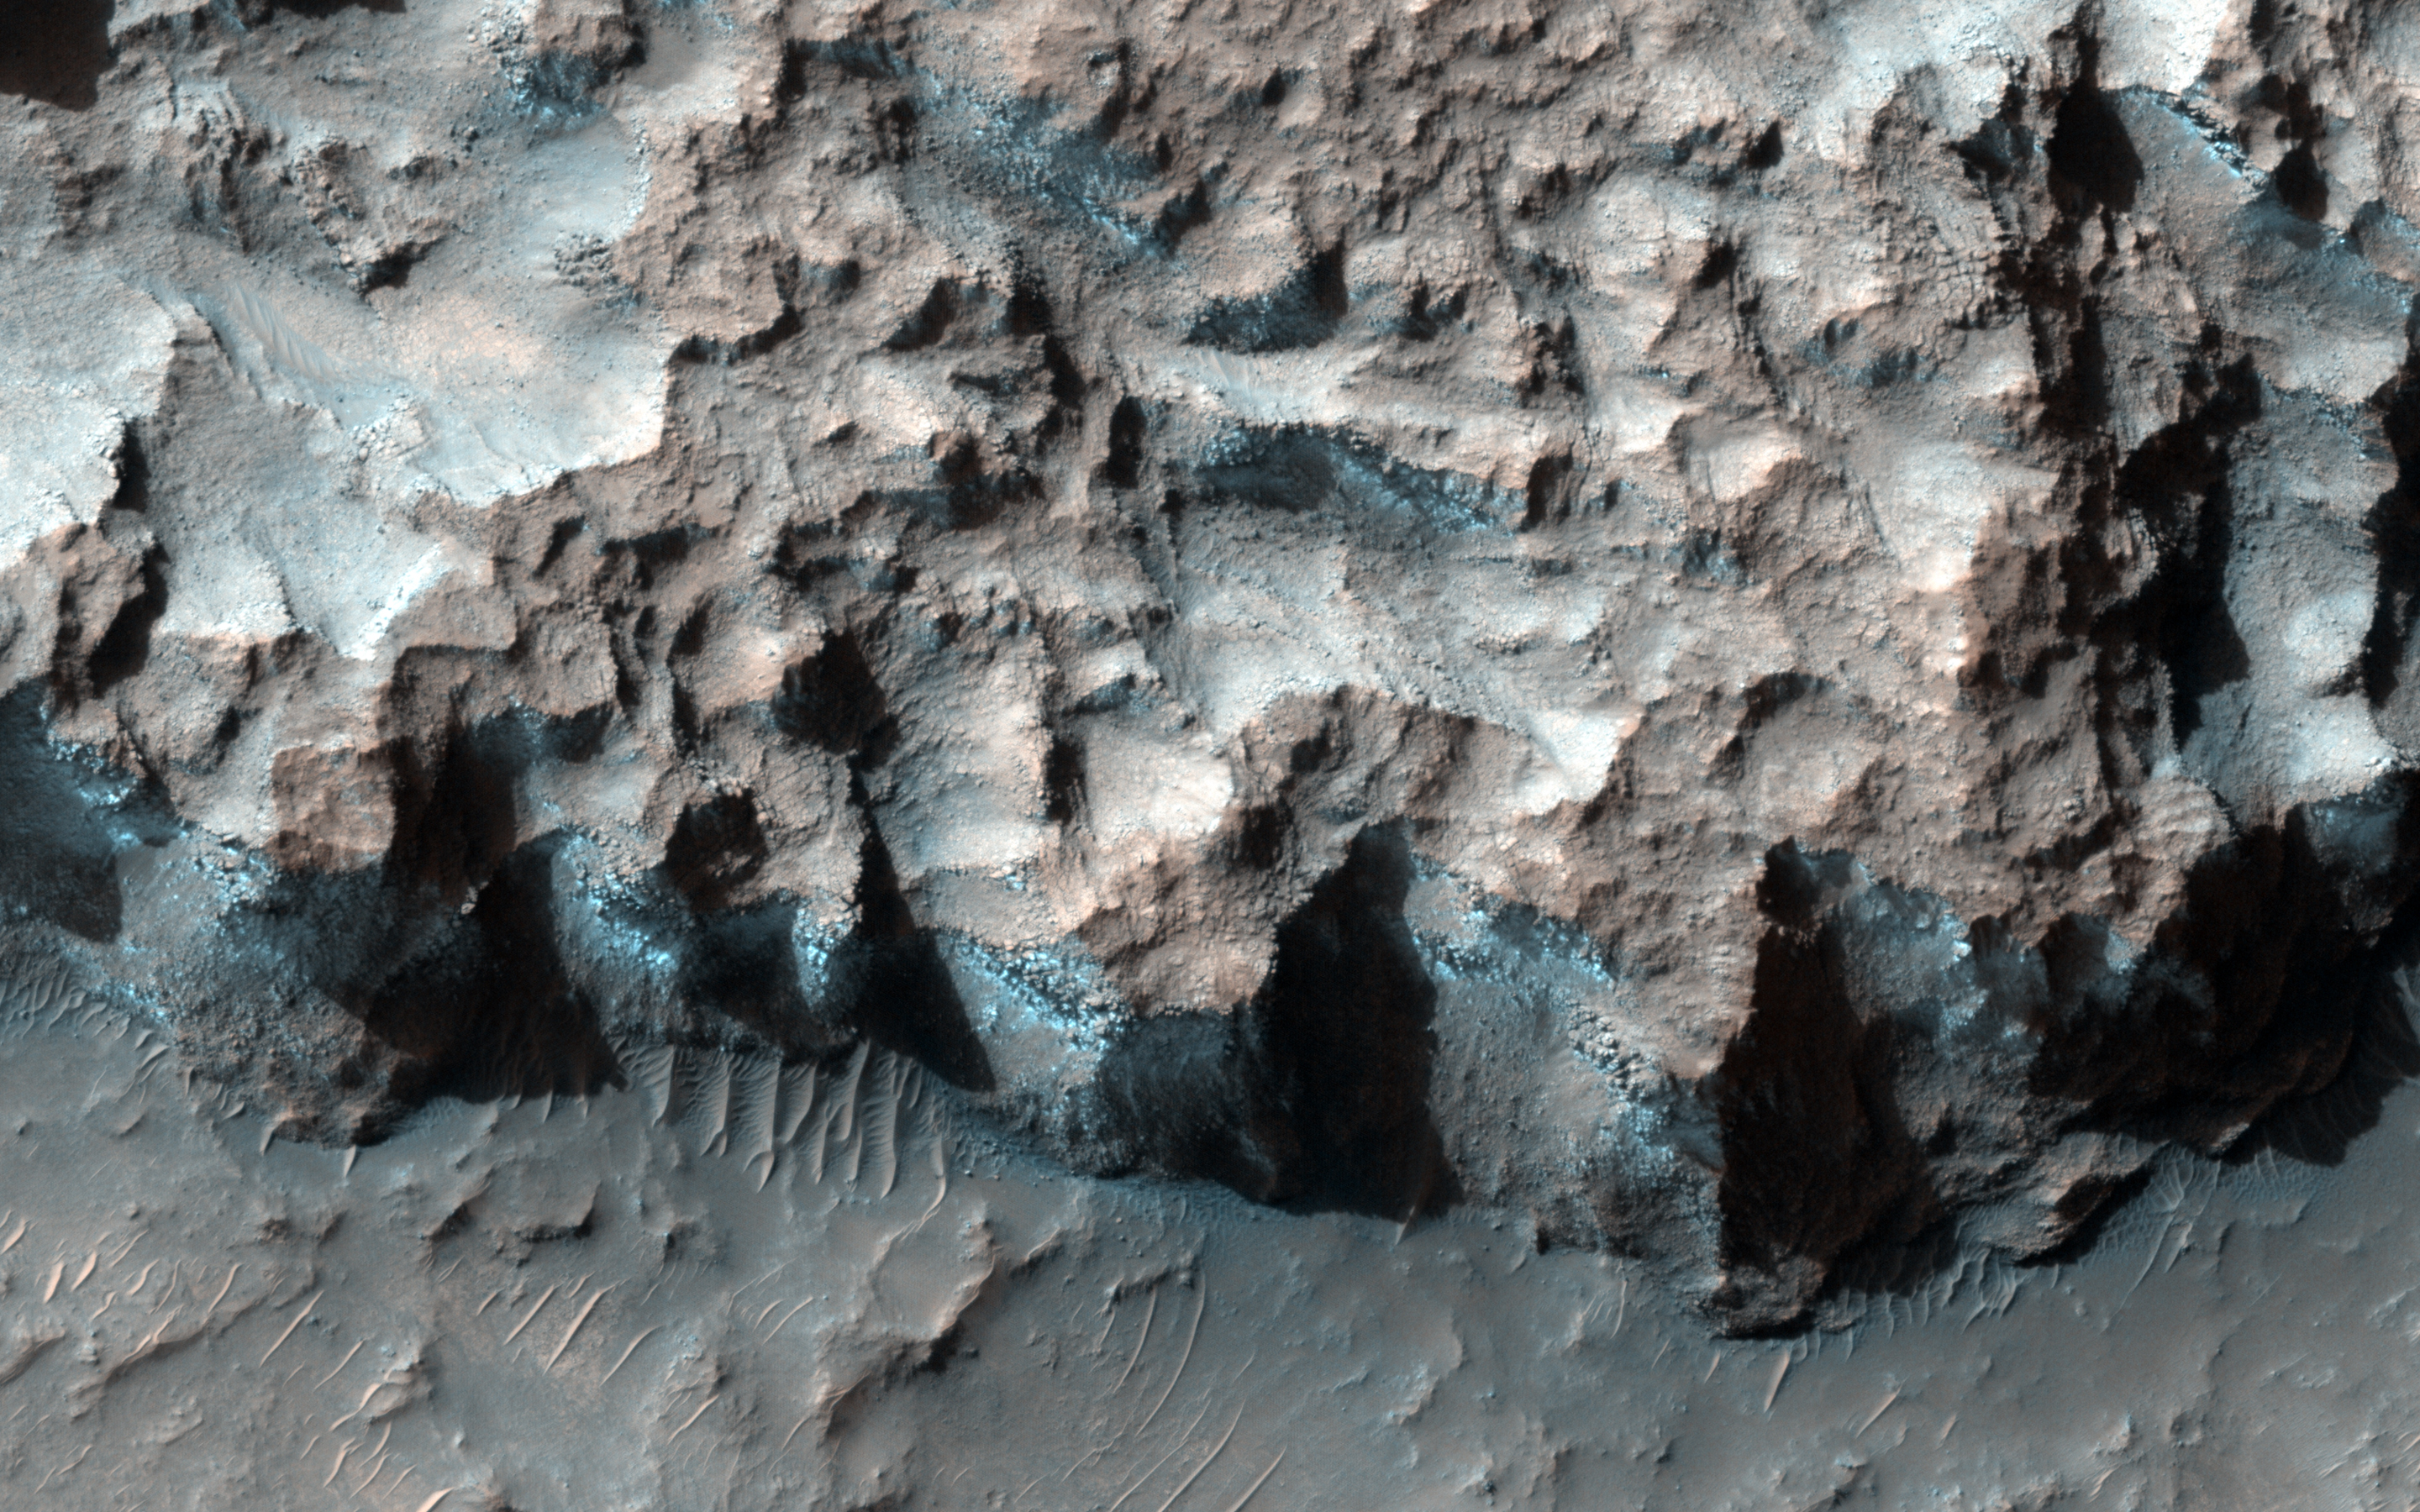

Ice in a Chlorite-Bearing Escarpment in Northwest Hellas

A south-facing escarpment in the Northwest Hellas region that was targeted for the phyllosilicates shows instances of bluish rock in this enhanced color image.

CRISM spectra of the bluish material shows that it consists of a combination of chlorite and water ice. The image was captured at the beginning of southern spring, at a time period when south-facing escarpments still retain ices deposited during the winter.

HiRISE is one of six instruments on NASA’s Mars Reconnaissance Orbiter. The University of Arizona, Tucson, operates the orbiter’s HiRISE camera, which was built by Ball Aerospace & Technologies Corp., Boulder, Colo. NASA’s Jet Propulsion Laboratory, a division of the California Institute of Technology in Pasadena, manages the Mars Reconnaissance Orbiter Project for the NASA Science Mission Directorate, Washington.

Credit: NASA/JPL-Caltech/Univ. of Arizona